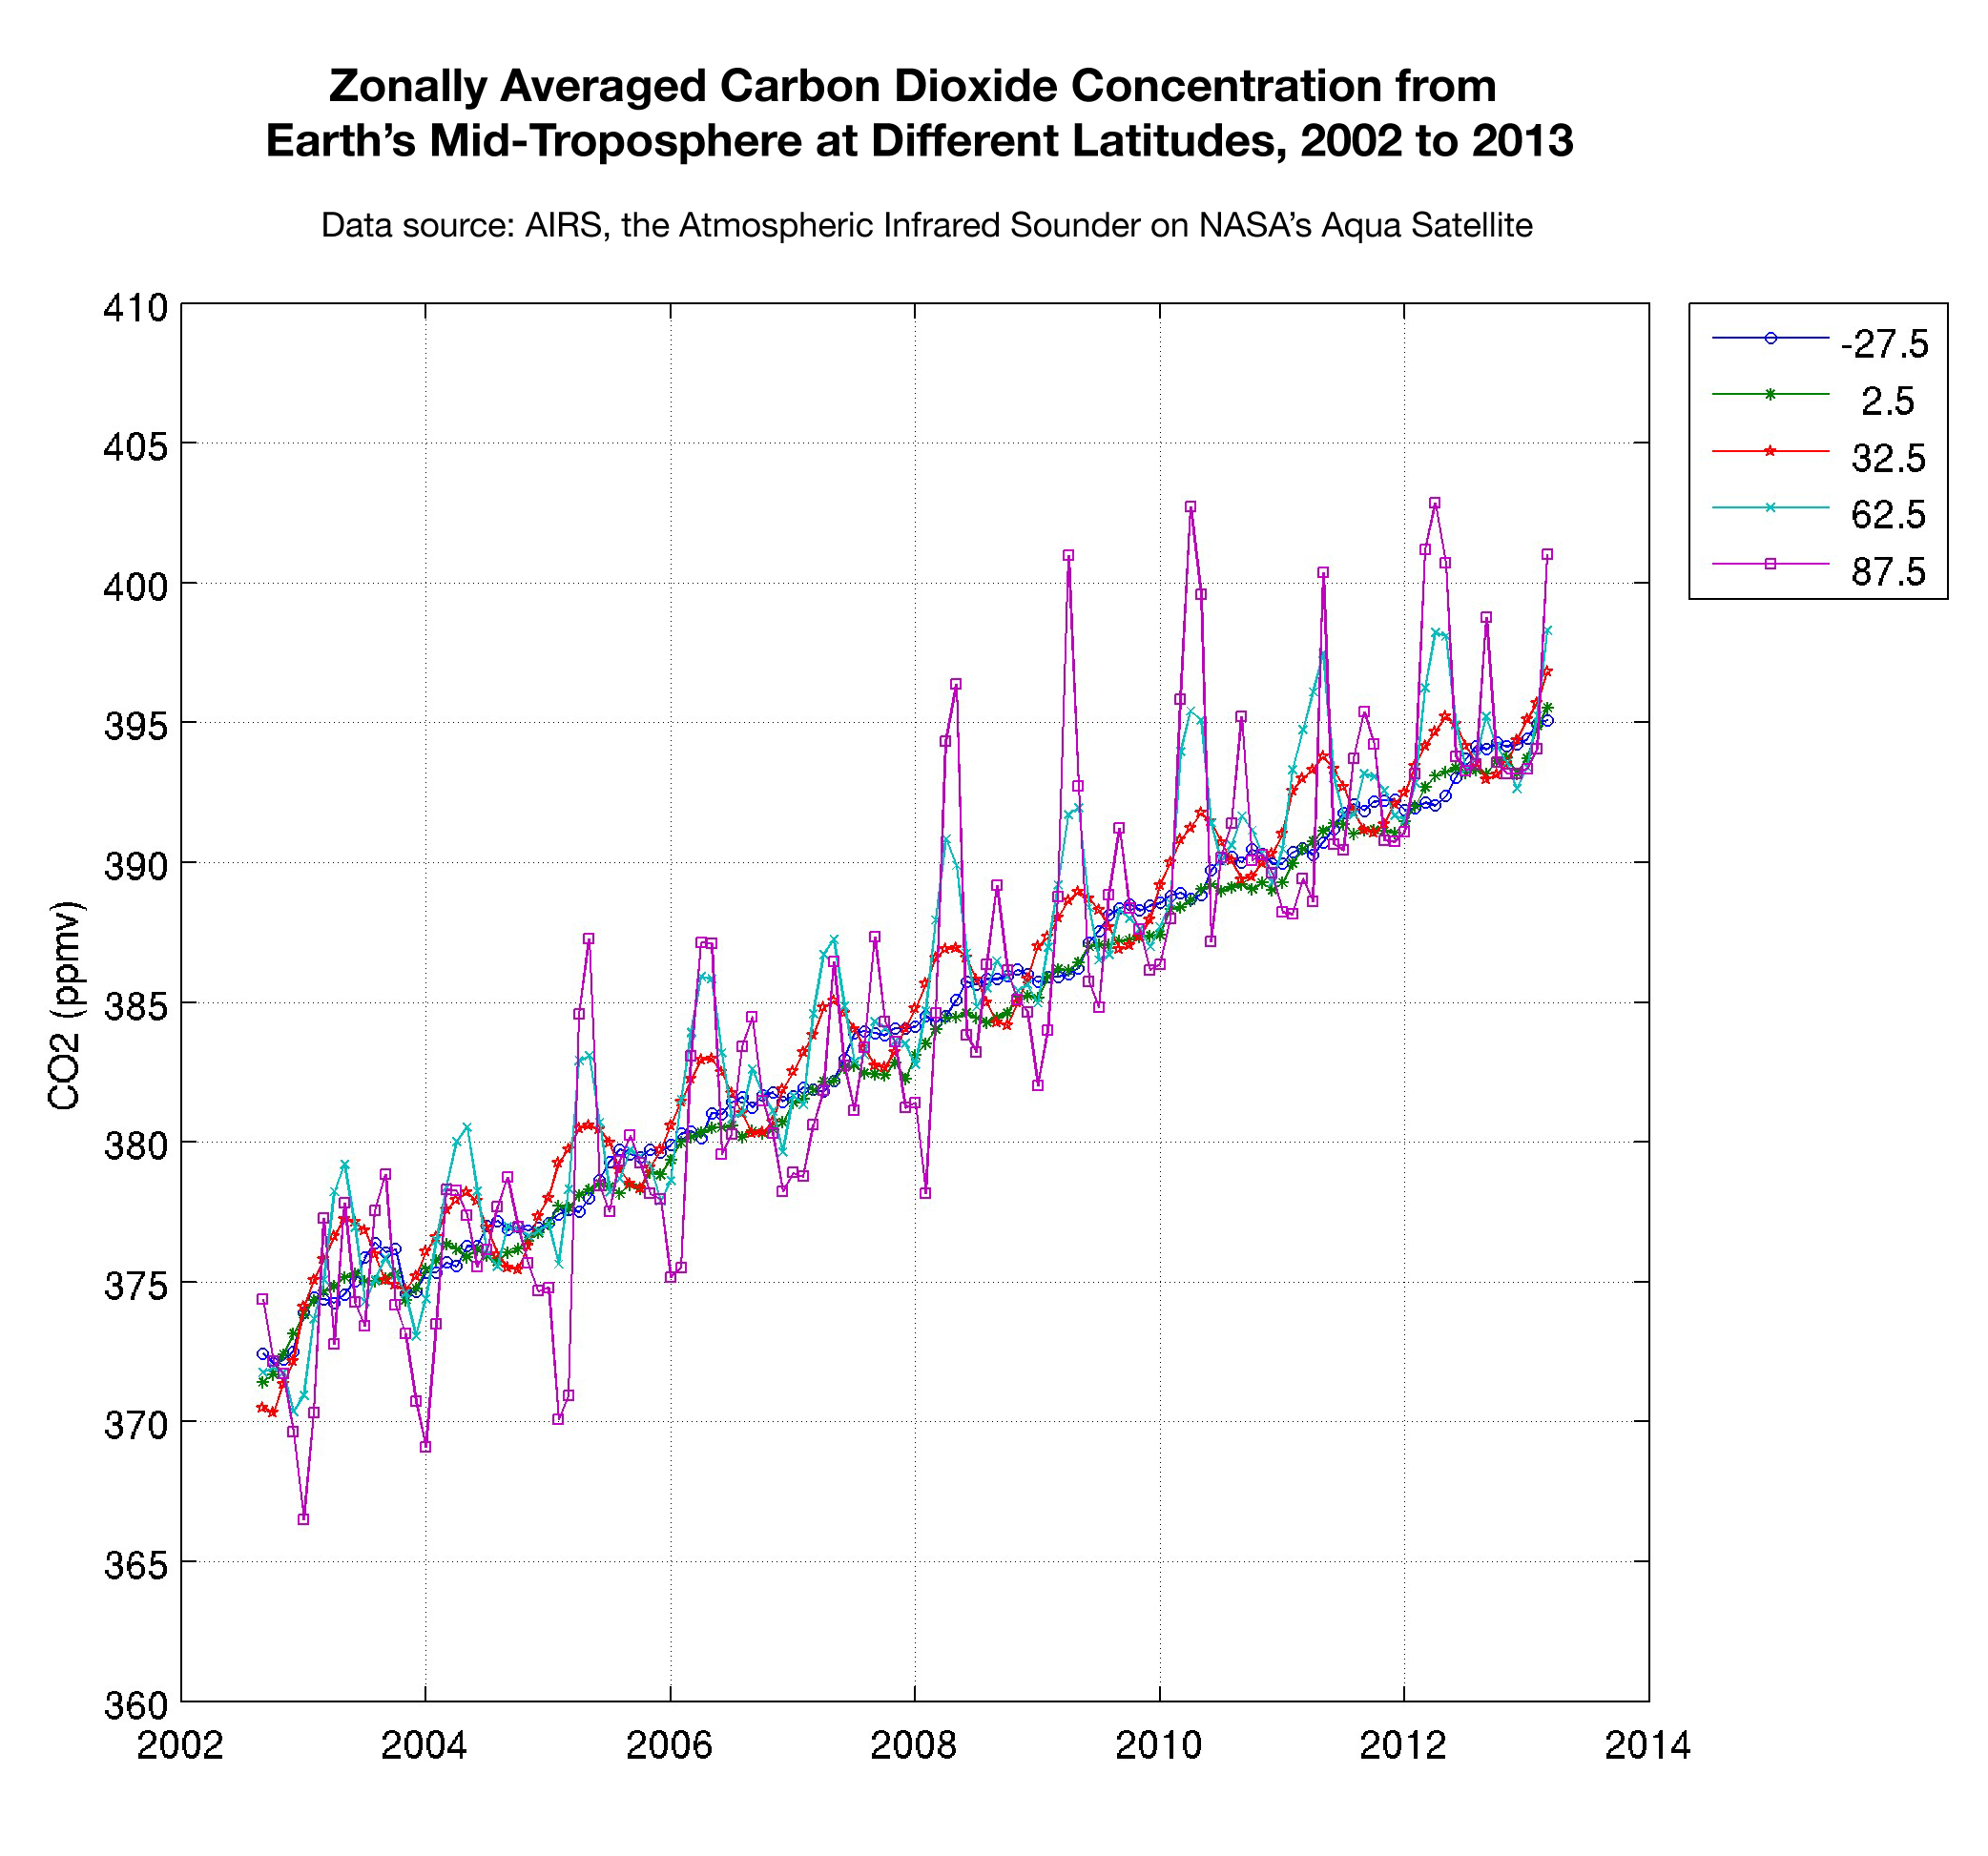

Zonally Averaged Carbon Dioxide Concentration from Earth’s Mid-Troposphere at Different Latitudes, 2002 to 2013

This plot shows the concentration of carbon dioxide in Earth’s mid-troposphere at various latitudes as measured by the Atmospheric Infrared Sounder (AIRS) instrument on NASA’s Aqua satellite. The colored lines represent different latitude bands that circle Earth, called “zones.” The central latitude for each zone is given in the legend.

In the zone nearest the equator, represented by the green line, the swing in the amount of carbon dioxide is minimal since plants in the tropics remain green all year long. The seasonal intake of carbon dioxide by plants as they grow and then released when they die is not pronounced here.

In the middle latitudes at 32.5, 62.5, and -27.5 degrees latitude, we see greater swings in carbon dioxide due to the seasonal growth and die-off of plants in these regions.

Near the north pole, around 87.5 degrees latitude, we see the greatest amplitude in the seasonal cycle of carbon dioxide. But in this region the concentration of carbon dioxide is mostly driven by atmospheric circulation patterns that drive the gas from southern latitudes into the polar vortex, where the concentration of carbon dioxide is the highest on the planet.

AIRS is still in the process of validating its global carbon dioxide concentration levels, but the early results show excellent agreement with field measurements and model predictions.

About AIRS
The Atmospheric Infrared Sounder, AIRS, in conjunction with the Advanced Microwave Sounding Unit, AMSU, senses emitted infrared and microwave radiation from Earth to provide a three-dimensional look at Earth’s weather and climate. Working in tandem, the two instruments make simultaneous observations all the way down to Earth’s surface, even in the presence of heavy clouds. With more than 2,000 channels sensing different regions of the atmosphere, the system creates a global, three-dimensional map of atmospheric temperature and humidity, cloud amounts and heights, greenhouse gas concentrations, and many other atmospheric phenomena. Launched into Earth orbit in 2002, the AIRS and AMSU instruments fly onboard NASA’s Aqua spacecraft and are managed by NASA’s Jet Propulsion Laboratory in Pasadena, Calif., under contract to NASA. JPL is a division of the California Institute of Technology in Pasadena.

Credit: NASA/JPL-Caltech